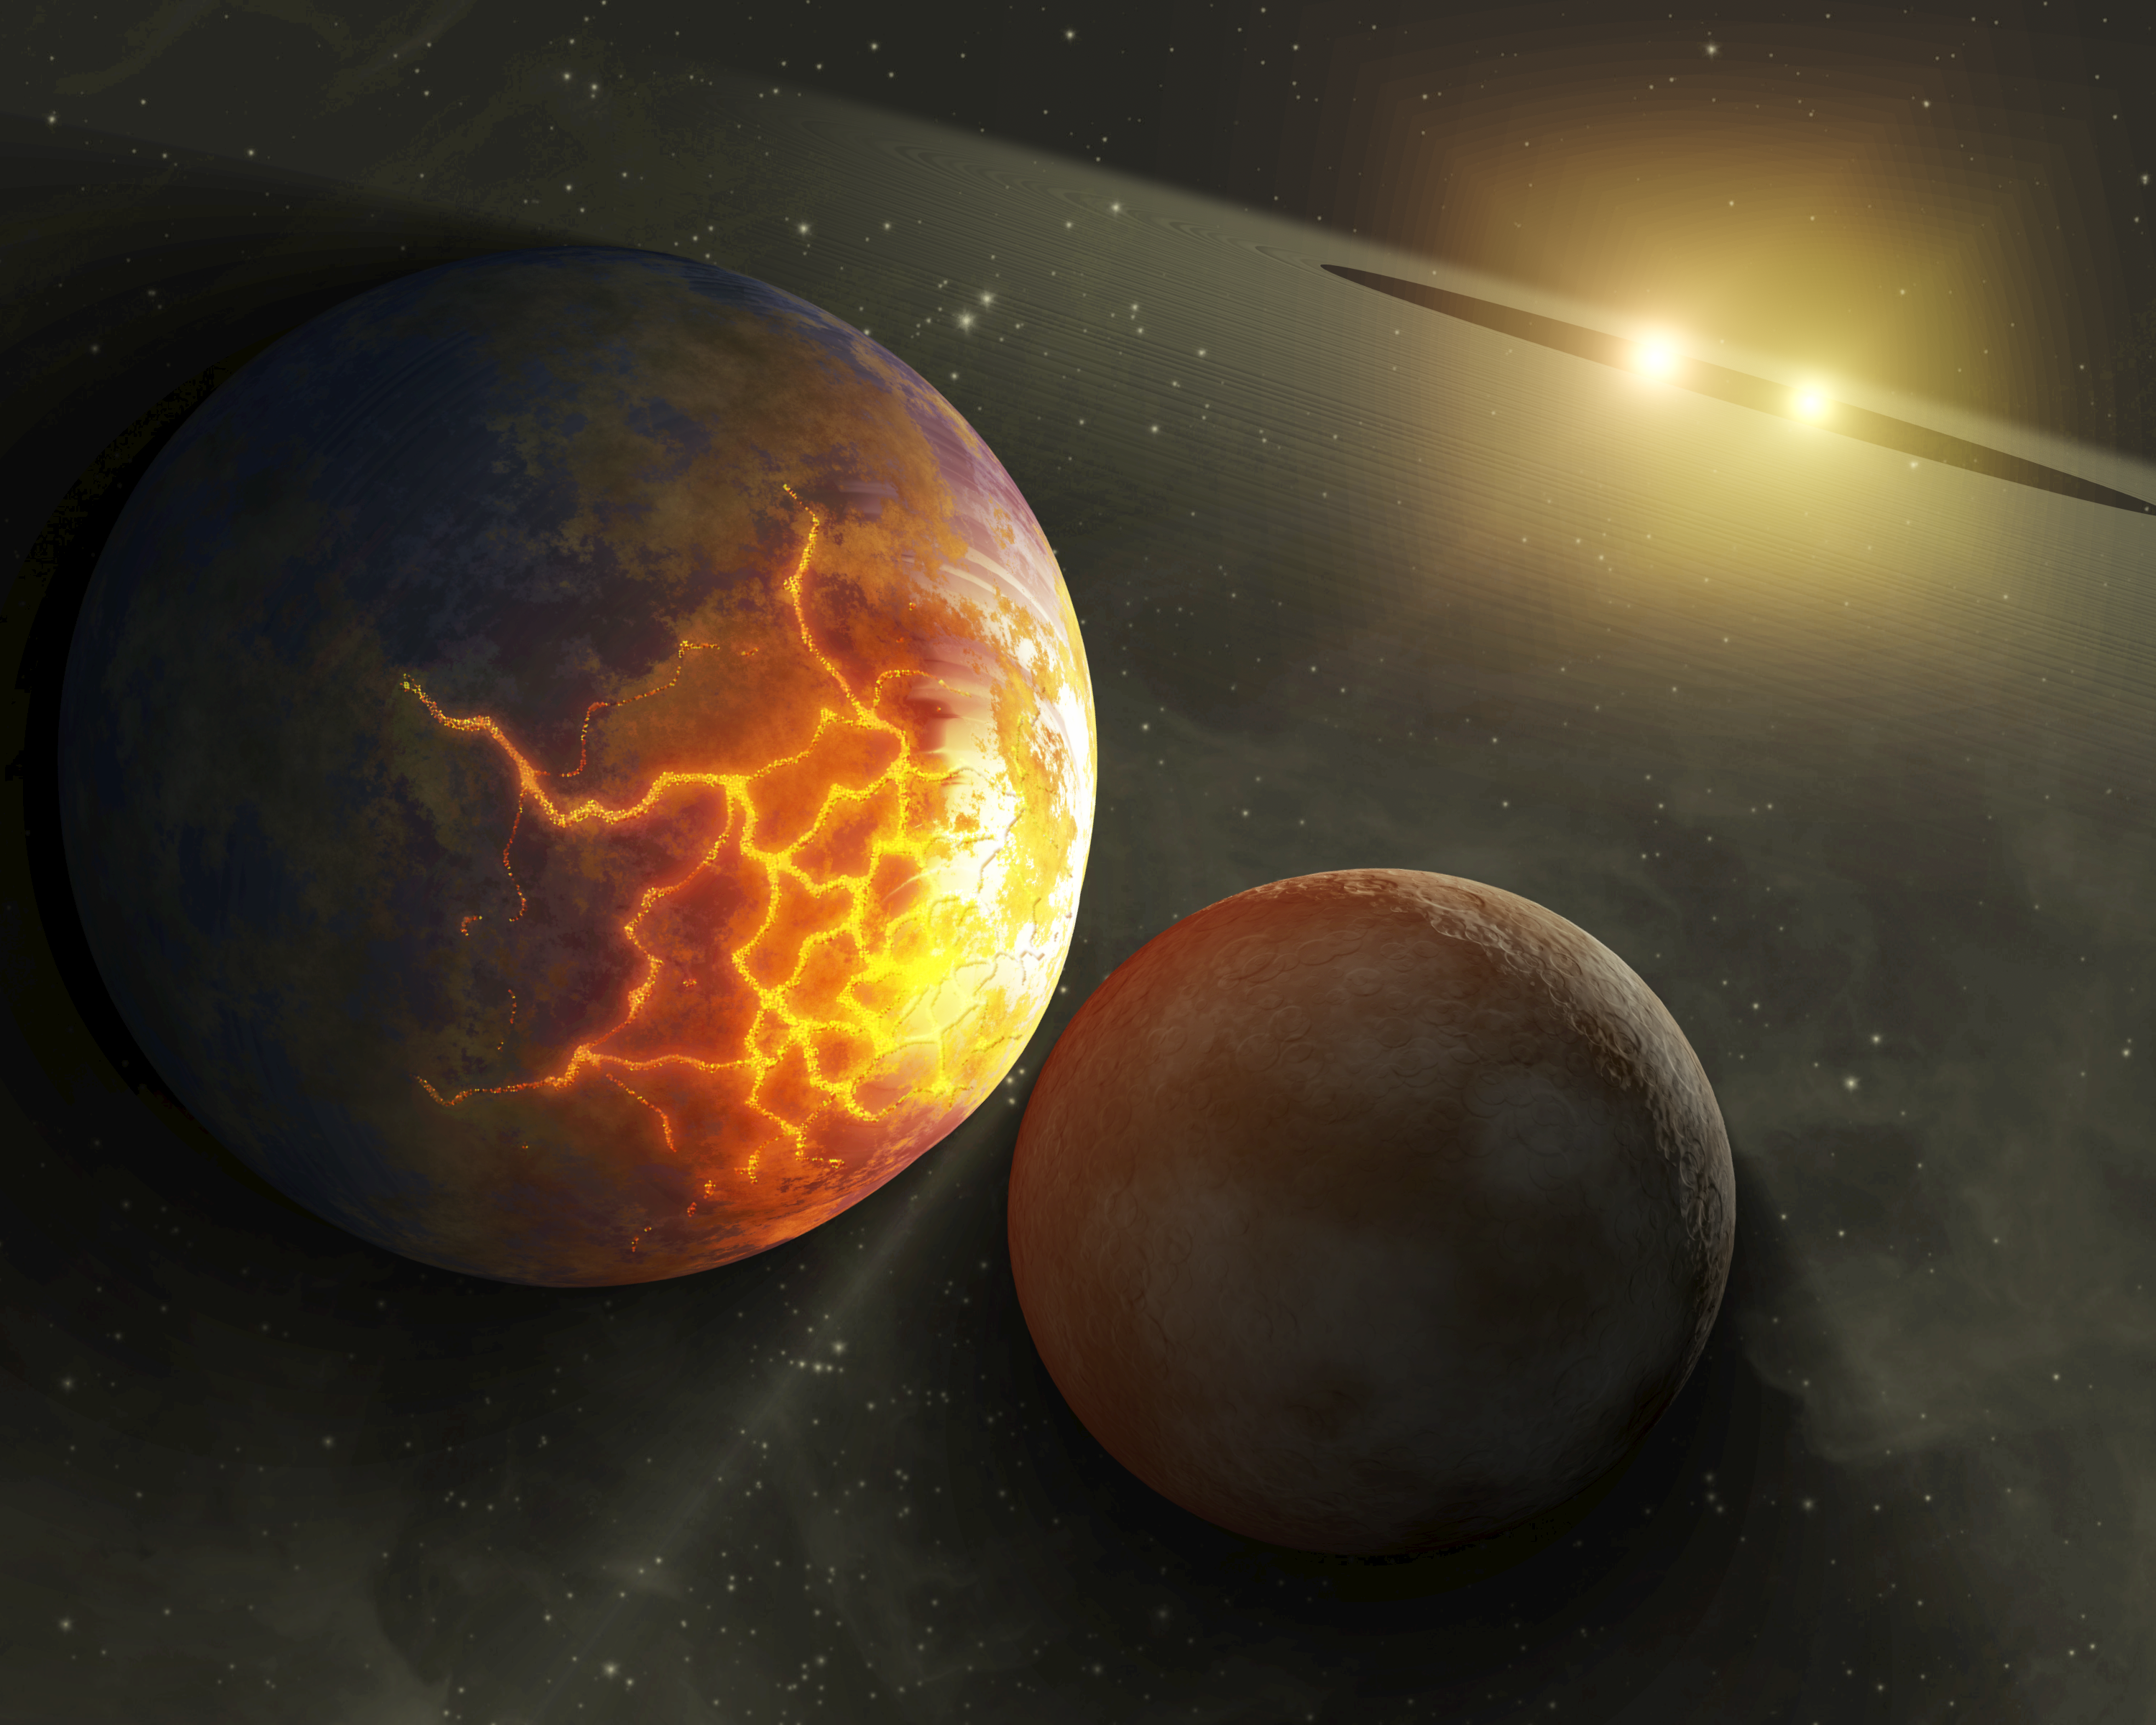

Before the Smashup

This artist's concept illustrates an imminent planetary collision around a pair of double stars. NASA's Spitzer Space Telescope found evidence that such collisions could be common around a certain type of tight double, or binary, star system, referred to as RS Canum Venaticorums or RS CVns for short. The stars are similar to the sun in age and mass, but they orbit tightly around each other. With time, they are thought to get closer and closer, until their gravitational influences change, throwing the orbits of planetary bodies circling around them out of whack.

Astronomers say that these types of systems could theoretically host habitable planets, or planets that orbit at the right distance from the star pairs to have temperatures that allow liquid water to exist. If so, then these worlds might not be so lucky. They might ultimately be destroyed in collisions like the impending one illustrated here, in which the larger body has begun to crack under the tidal stresses caused by the gravity of the approaching smaller one.

Spitzer's infrared vision spotted dusty evidence for such collisions around three tight star pairs. In this artist concept's, dust from ongoing planetary collisions is shown circling the stellar duo in a giant disk.

Credit: NASA/JPL-Caltech/T. Pyle (SSC)